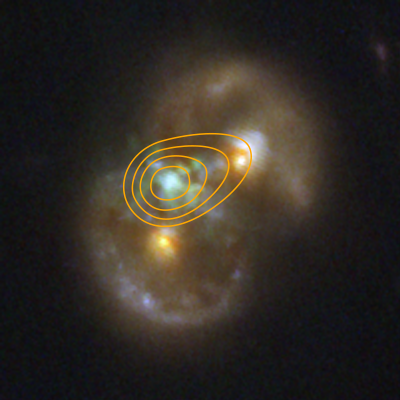

Infinity Galaxy (NIRCam) with Radio Emission Contour Map (VLA)

This image of the Infinity Galaxy from NASA’s James Webb Space Telescope’s NIRCam is overlayed with a contour map of data from the Very Large Array radio telescope. The center pinpoint of radio emission perfectly lines up with the center of the glowing gas detected in the infrared in between the two nuclei of the galaxies. The detection of radio emission from supermassive black holes informs researchers about the energetics of the object, specifically how it is pulling in surrounding material.

Read the story.

Credit: Image: NASA, ESA, CSA, STScI, VLA, Pieter van Dokkum (Yale)